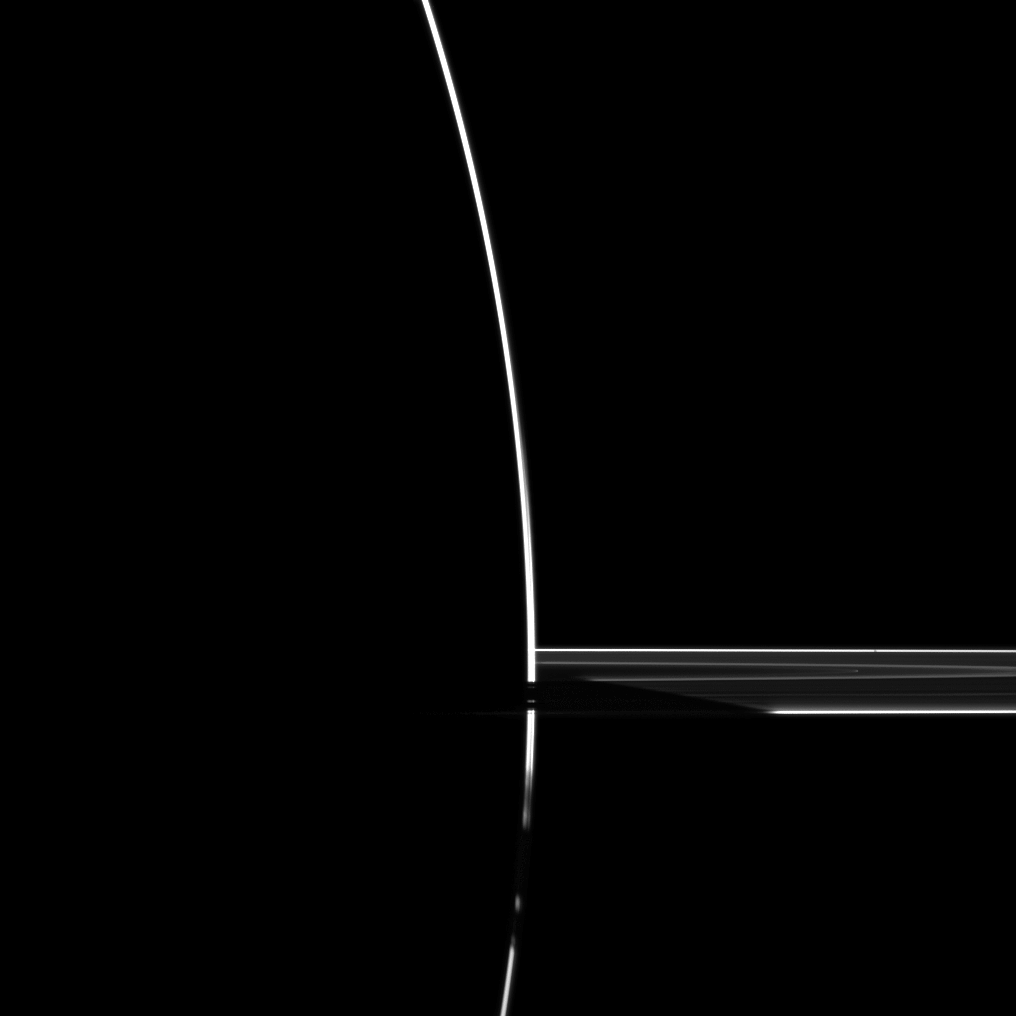

High-Phase Drama

Although the sun is on the other side of Saturn in this dramatic image, some sunlight scatters through the uppermost part of the atmosphere to reach the Cassini spacecraft’s cameras.

This image was taken at a high phase, or Sun-Saturn-spacecraft, angle of 172 degrees — meaning Cassini was on the dark side of the planet at the time. Light passing through the atmosphere creates the bright arc seen from the top to the bottom of the image.

Saturn’s rings, at middle right in the image, show the shadow of the planet being cast upon them. Just below the center of the image the light passing through Saturn’s atmosphere is blocked from Cassini by the B ring.

The sun is now shining on the northern side of the rings, so the shadow of the rings on the lit side of the planet (away from Cassini) was cast down onto the southern limb of the planet, making the bright arc appear dark near the bottom middle of the image. The presence of the Cassini Division is illustrated in the small bit of scattered light it has allowed through near the bottom of the image.

For another dramatic view of Saturn in eclipse, see PIA08329.

This view looks toward the northern, sunlit side of the rings from just above the ringplane.

The image was taken in visible green light with the Cassini spacecraft wide-angle camera on Feb. 13, 2010. The view was obtained at a distance of approximately 373,000 kilometers (232,000 miles) from Saturn. Image scale is 19 kilometers (12 miles) per pixel.

The Cassini-Huygens mission is a cooperative project of NASA, the European Space Agency and the Italian Space Agency. The Jet Propulsion Laboratory, a division of the California Institute of Technology in Pasadena, manages the mission for NASA’s Science Mission Directorate, Washington, D.C. The Cassini orbiter and its two onboard cameras were designed, developed and assembled at JPL. The imaging operations center is based at the Space Science Institute in Boulder, Colo.

Credit: NASA/JPL/Space Science Institute